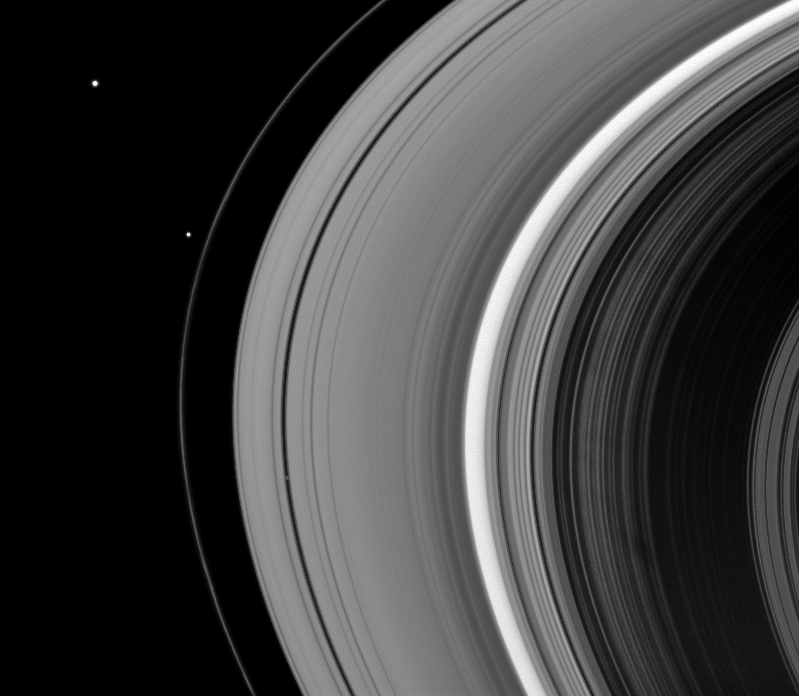

Moons in a Row

Three of Saturn’s satellites are visible in this snapshot from the Cassini spacecraft.

Janus (179 kilometers, or 111 miles across) is in the top left of the image. Pandora (81 kilometers, or 50 miles across) is just outside the F ring.And, Pan (28 kilometers, or 17 miles across) is the small moon that has cut a path inside the rings below the center of the image.

This view looks toward the unilluminated side of the rings from about 27 degrees above the ringplane. The image was taken in visible light with the Cassini spacecraft wide-angle camera on Dec. 7, 2008 using clear filters: CL1 (635 nm) and CL2 (635 nm). The view was obtained at a distance of approximately 1.031 million kilometers (641,000 miles) from Pan and at a Sun-Pan-spacecraft, or phase, angle of 33 degrees. Image scale is 62 kilometers (38 miles) per pixel.

The Cassini-Huygens mission is a cooperative project of NASA, the European Space Agency and the Italian Space Agency. The Jet Propulsion Laboratory, a division of the California Institute of Technology in Pasadena, manages the mission for NASA’s Science Mission Directorate, Washington, D.C. The Cassini orbiter and its two onboard cameras were designed, developed and assembled at JPL. The imaging operations center is based at the Space Science Institute in Boulder, Colo.

Credit: NASA/JPL/Space Science Institute